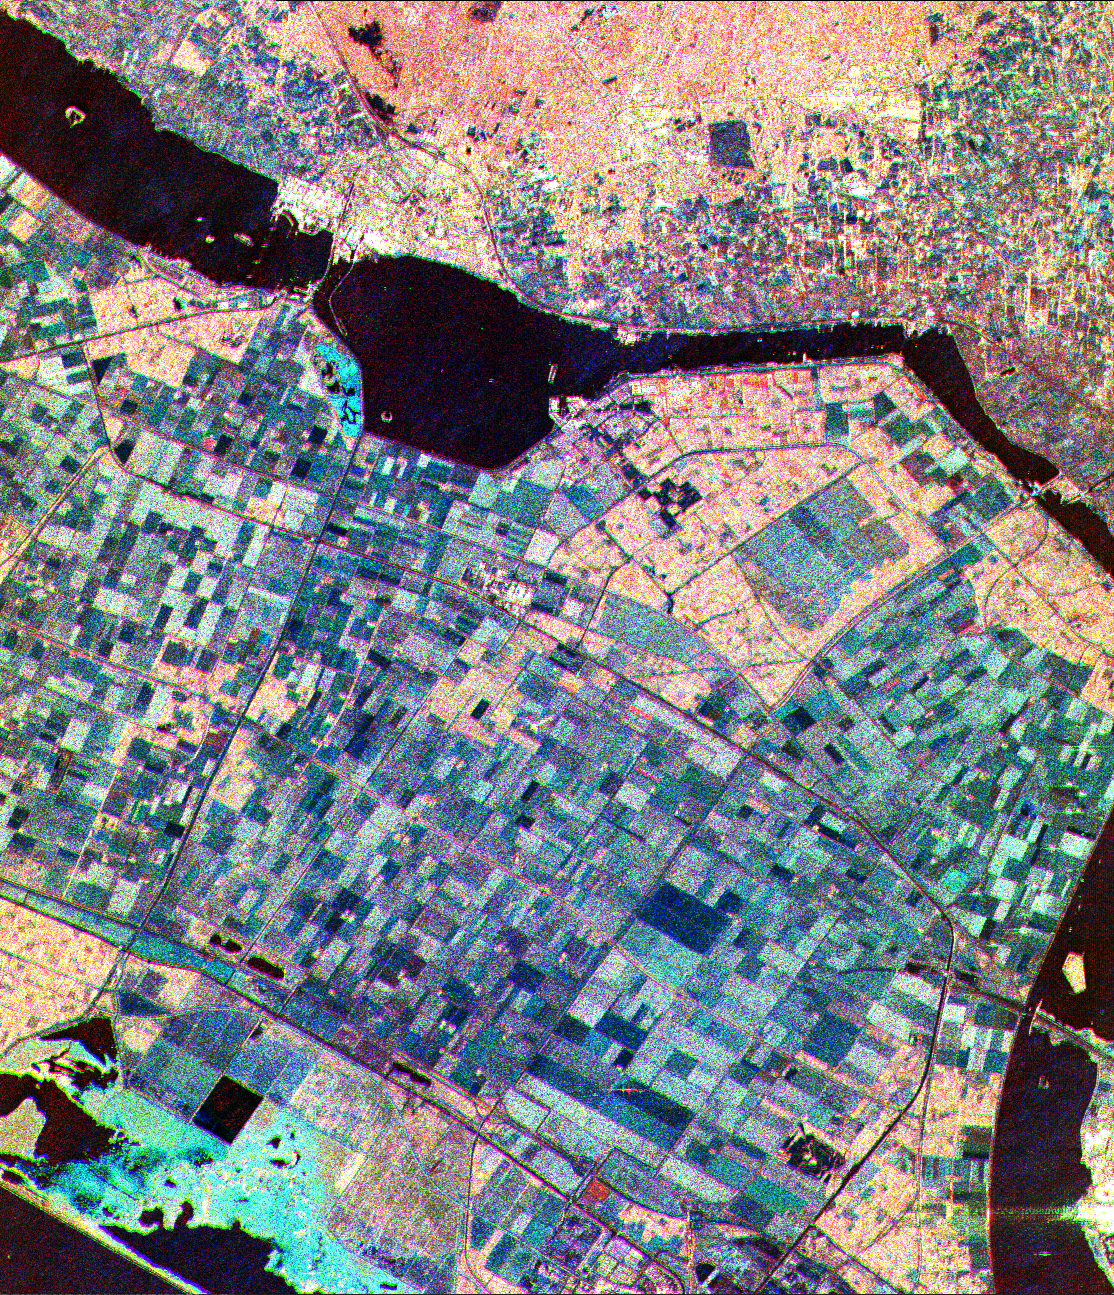

Space Radar Image of Flevoland, Netherlands

This is a three-frequency false color image of Flevoland, The Netherlands, centered at 52.4 degrees north latitude, 5.4 degrees east longitude. This image was acquired by the Spaceborne Imaging Radar-C and X-Band Synthetic Aperture Radar (SIR-C/X-SAR) aboard space shuttle Endeavour on April 14, 1994. It was produced by combining data from the X-band, C-band and L-band radars. The area shown is approximately 25 kilometers by 28 kilometers (15-1/2 by 17-1/2 miles).

Flevoland, which fills the lower two-thirds of the image, is a very flat area that is made up of reclaimed land that is used for agriculture and forestry. At the top of the image, across the canal from Flevoland, is an older forest shown in red; the city of Harderwijk is shown in white on the shore of the canal. At this time of the year, the agricultural fields are bare soil, and they show up in this image in blue. The changes in the brightness of the blue areas are equal to the changes in roughness. The dark blue areas are water and the small dots in the canal are boats.

This SIR-C/X-SAR supersite is being used for both calibration and agricultural studies. Several soil and crop ground-truth studies will be conducted during the shuttle flight. In addition, about 10calibration devices and 10 corner reflectors have been deployed to calibrate and monitor the radar signal. One of these transponders can be seen as a bright star in the lower right quadrant of the image. This false-color image was made using L-band total power in the red channel, C-band total power in the green channel, and X-band VV polarization in the blue channel.

Spaceborne Imaging Radar-C and X-Synthetic Aperture Radar (SIR-C/X-SAR) is part of NASA’s Mission to Planet Earth. The radars illuminate Earth with microwaves allowing detailed observations at any time, regardless of weather or sunlight conditions. SIR-C/X-SAR uses three microwave wavelengths: L-band (24 cm), C-band (6 cm) and X-band (3 cm). The multi-frequency data will be used by the international scientific community to better understand the global environment and how it is changing. The SIR-C/X-SAR data, complemented by aircraft and ground studies, will give scientists clearer insights into those environmental changes which are caused by nature and those changes which are induced by human activity.

SIR-C was developed by NASA’s Jet Propulsion Laboratory. X-SAR was developed by the Dornier and Alenia Spazio companies for the German space agency, Deutsche Agentur fuer Raumfahrtangelegenheiten (DARA), and the Italian space agency, Agenzia Spaziale Italiana (ASI), with the Deutsche Forschungsanstalt fuer Luft und Raumfahrte.v. (DLR), the major partner in science, operations and data processing of X-SAR.

Credit: NASA/JPL-Caltech